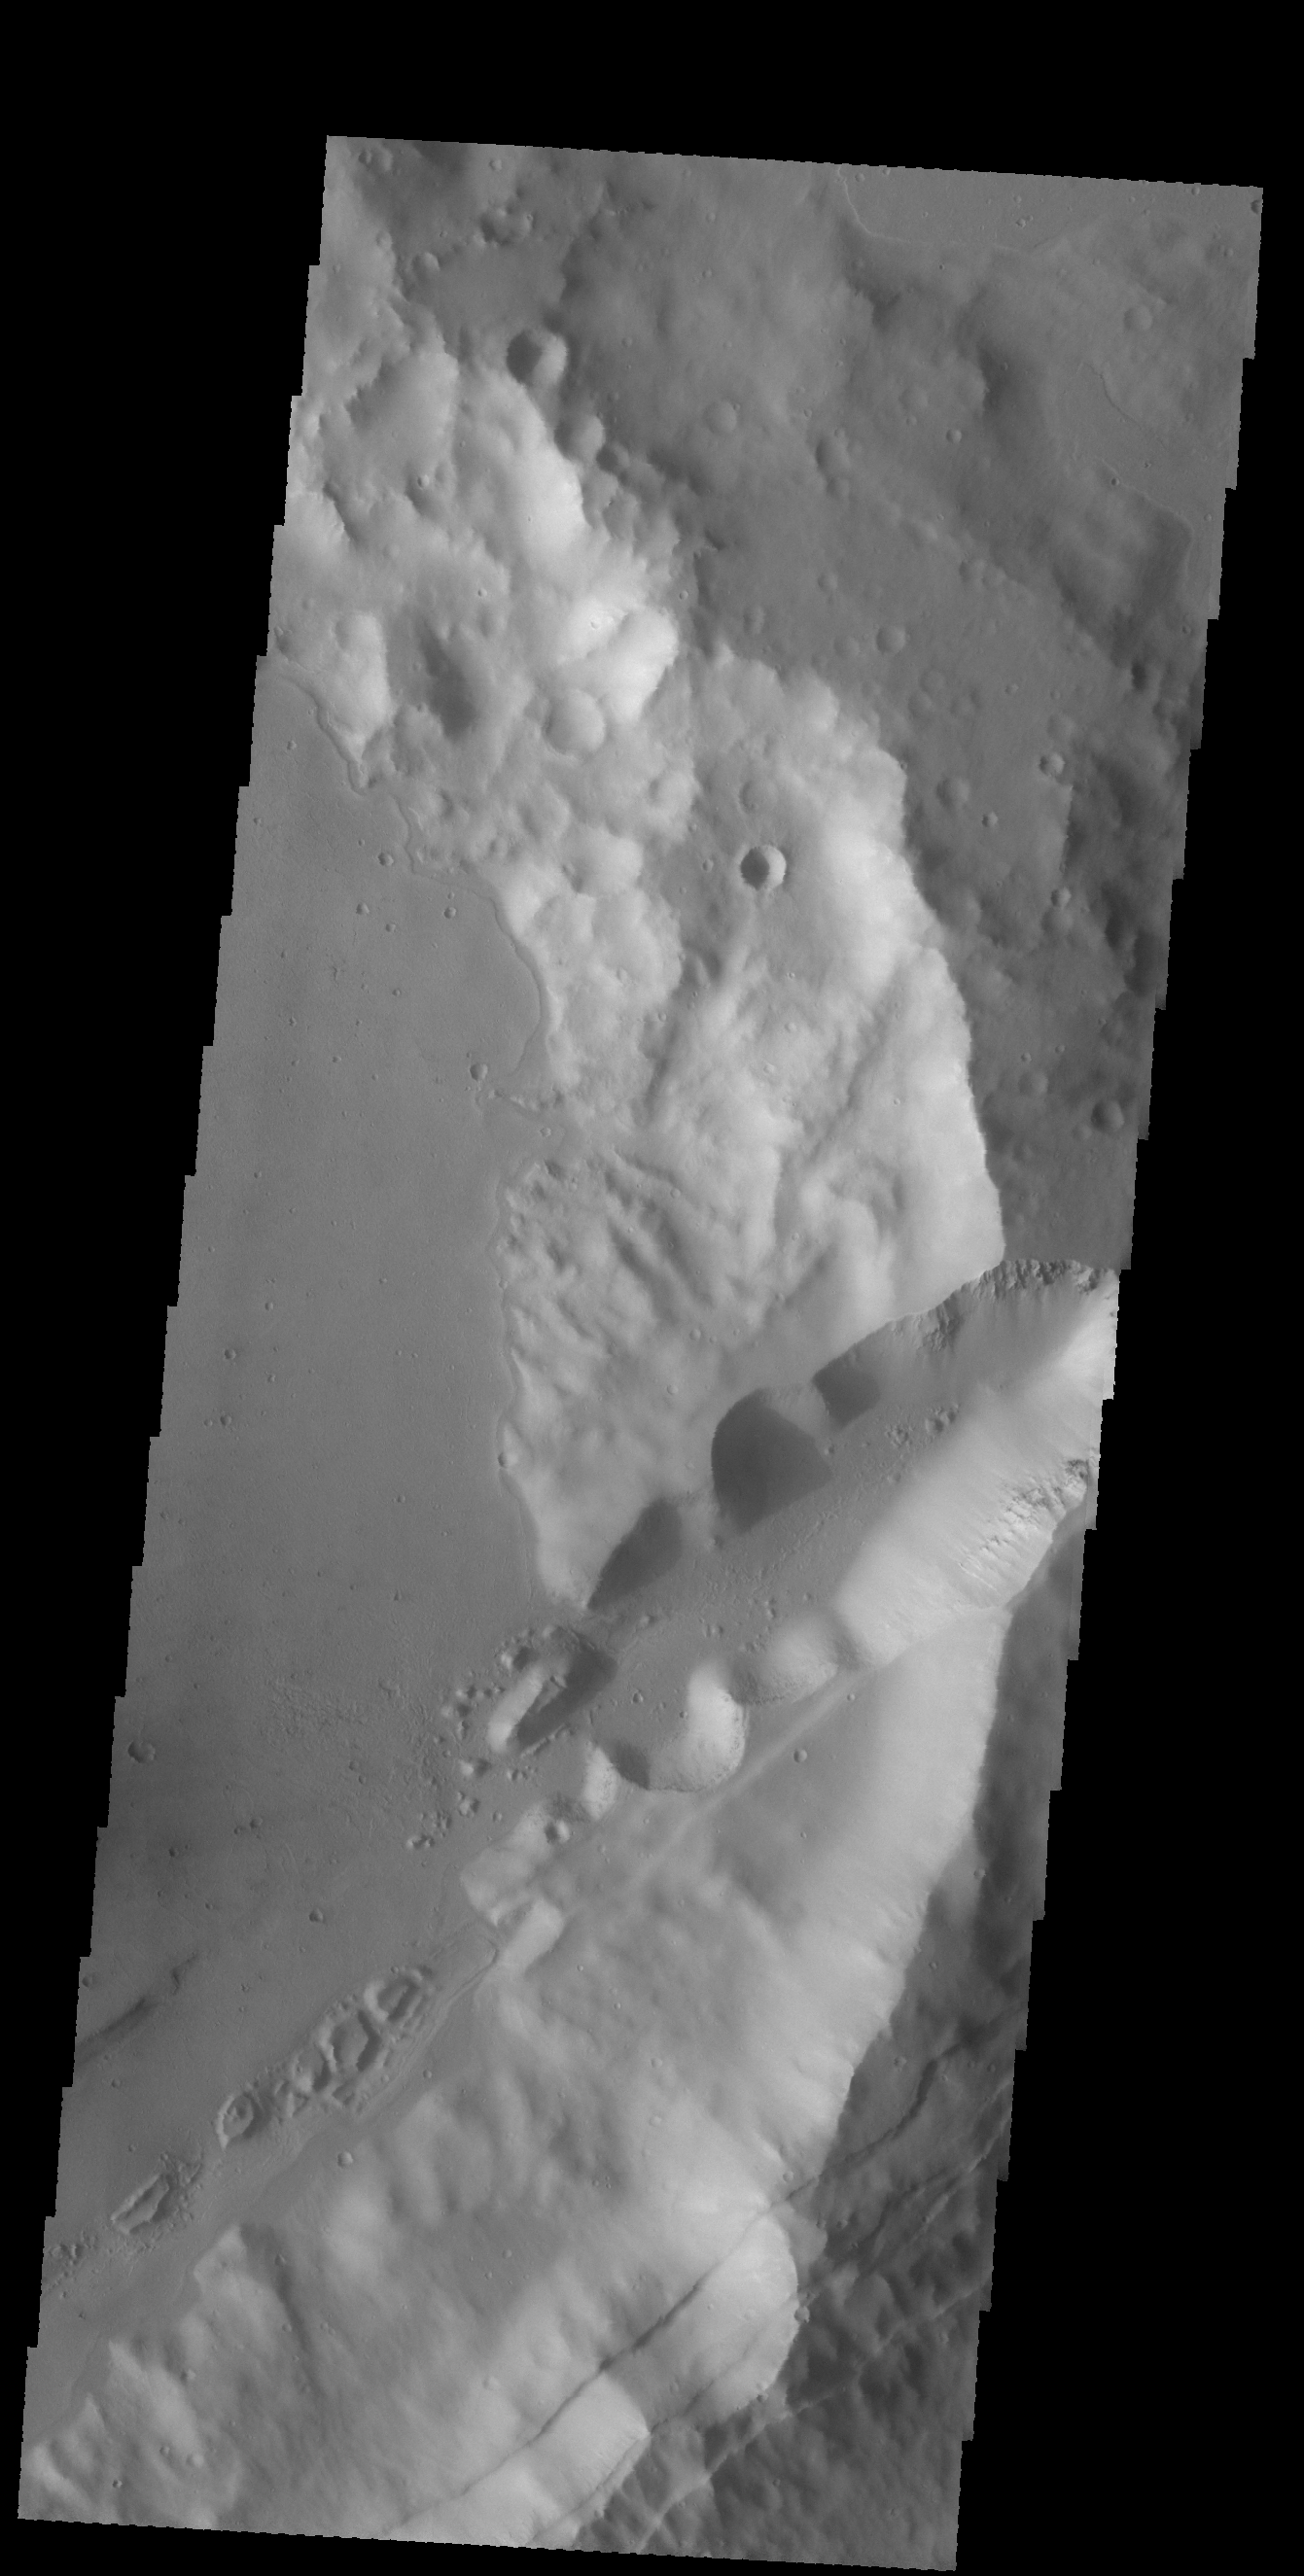

Sirenum Fossae

The linear features in this VIS image are faults. Where depressions are formed bounded by faulting the feature is called a graben. These faults and graben are part of a large region of faulting called Sirenum Fossae.

Credit: NASA/JPL-Caltech/ASU